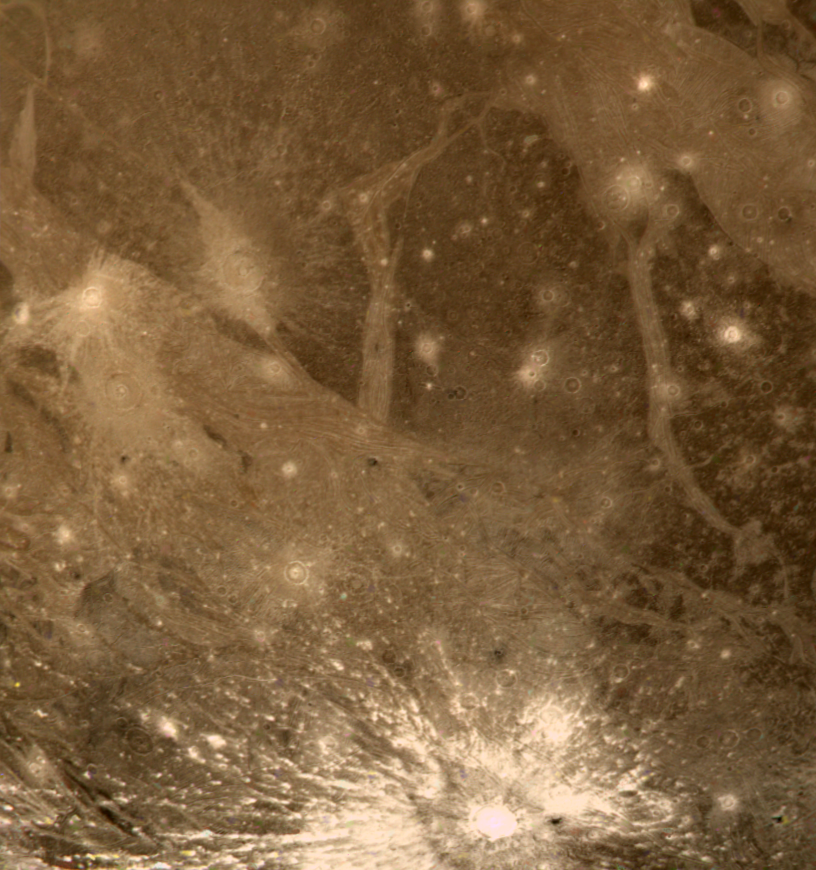

Bright Halo Impact Crater on Ganymede

This color picture of Ganymede in the region 30 S 180 W shows features as small as 6 kilometers (3.7 miles) across. Shown is a bright halo impact crater that shows the fresh material thrown out of the crater. In the background is bright grooved terrain that may be the result of shearing of the surface materials along fault planes. The dark background material is the ancient heavily cratered terrain — the oldest material preserved on the Ganymede surface.

Credit: NASA/JPL